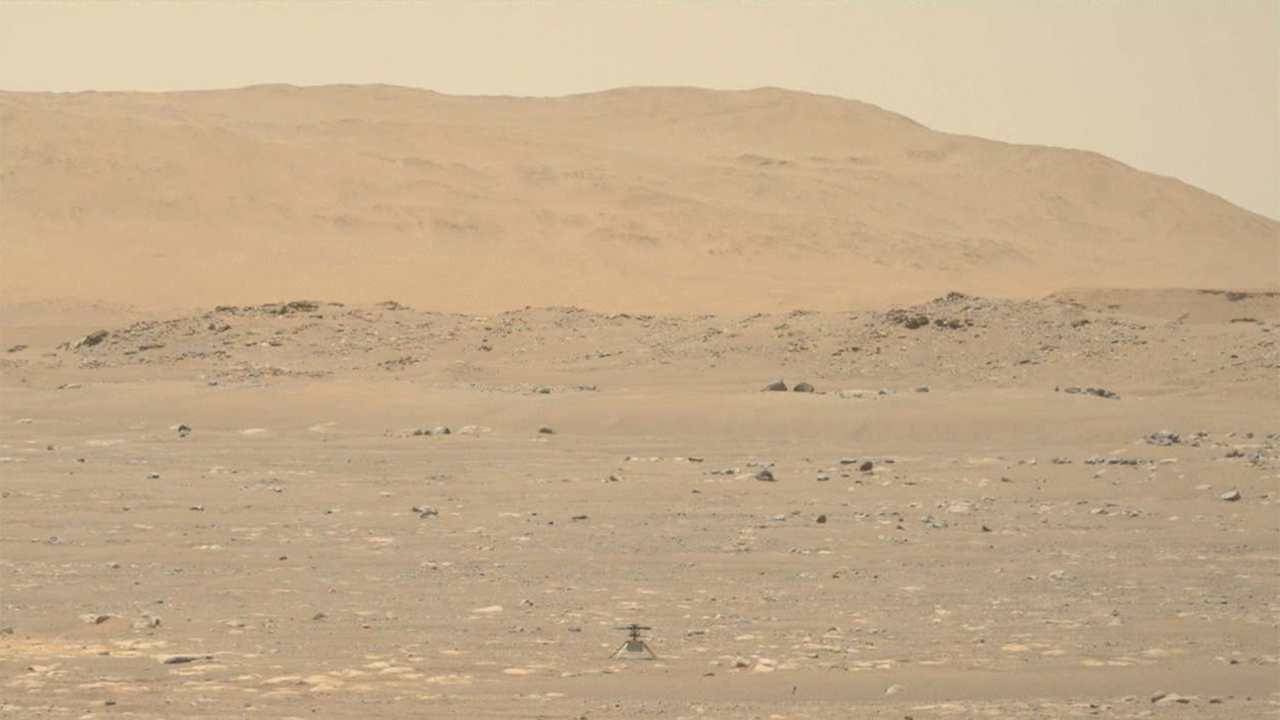

Perseverance’s Mastcam-Z Video of Ingenuity’s First Full Flight

In this footage captured by the Mastcam-Z imager aboard the Perseverance Mars rover on April 19, 2021, the agency’s Ingenuity Mars Helicopter lifts of from the Martian surface, hovers for 30 seconds, then touches back down. Lasting a total of 39.1 seconds, the flight marks the first instance of powered, controlled flight on another planet.

The solar-powered helicopter first became airborne at 3:34 a.m. EDT (12:34 a.m. PDT) — 12:33 Local Mean Solar Time (Mars time) — a time the Ingenuity team determined would have optimal energy and flight conditions. Altimeter data indicate Ingenuity climbed to its prescribed maximum altitude of 10 feet (3 meters) and maintained a stable hover for 30 seconds. It then descended.

Flying in a controlled manner on Mars is far more difficult than flying on Earth. The Red Planet has significant gravity (about one-third that of Earth’s), but its atmosphere is just 1% as dense as Earth’s at the surface.

Stitched together from multiple images, the mosaic is not white balanced; instead, it is displayed in a preliminary calibrated version of a natural-color composite, approximately simulating the colors of the scene as it would appear on Mars.

Arizona State University in Tempe leads the operations of the Mastcam-Z instrument, working in collaboration with Malin Space Science Systems in San Diego.

The Ingenuity Mars Helicopter was built by JPL, which also manages this technology demonstration project for NASA Headquarters. It is supported by NASA’s Science Mission Directorate, Aeronautics Research Mission Directorate, and Space Technology Mission Directorate. NASA’s Ames Research Center and Langley Research Center provided significant flight performance analysis and technical assistance during Ingenuity’s development.

A key objective for Perseverance’s mission on Mars is astrobiology, including the search for signs of ancient microbial life. The rover will characterize the planet’s geology and past climate, pave the way for human exploration of the Red Planet, and be the first mission to collect and cache Martian rock and regolith (broken rock and dust).

Subsequent NASA missions, in cooperation with ESA (European Space Agency), would send spacecraft to Mars to collect these sealed samples from the surface and return them to Earth for in-depth analysis.

The Mars 2020 Perseverance mission is part of NASA’s Moon to Mars exploration approach, which includes Artemis missions to the Moon that will help prepare for human exploration of the Red Planet.

JPL, which is managed for NASA by Caltech in Pasadena, California, built and manages operations of the Perseverance rover.

Credit: NASA/JPL-Caltech/ASU/MSSS